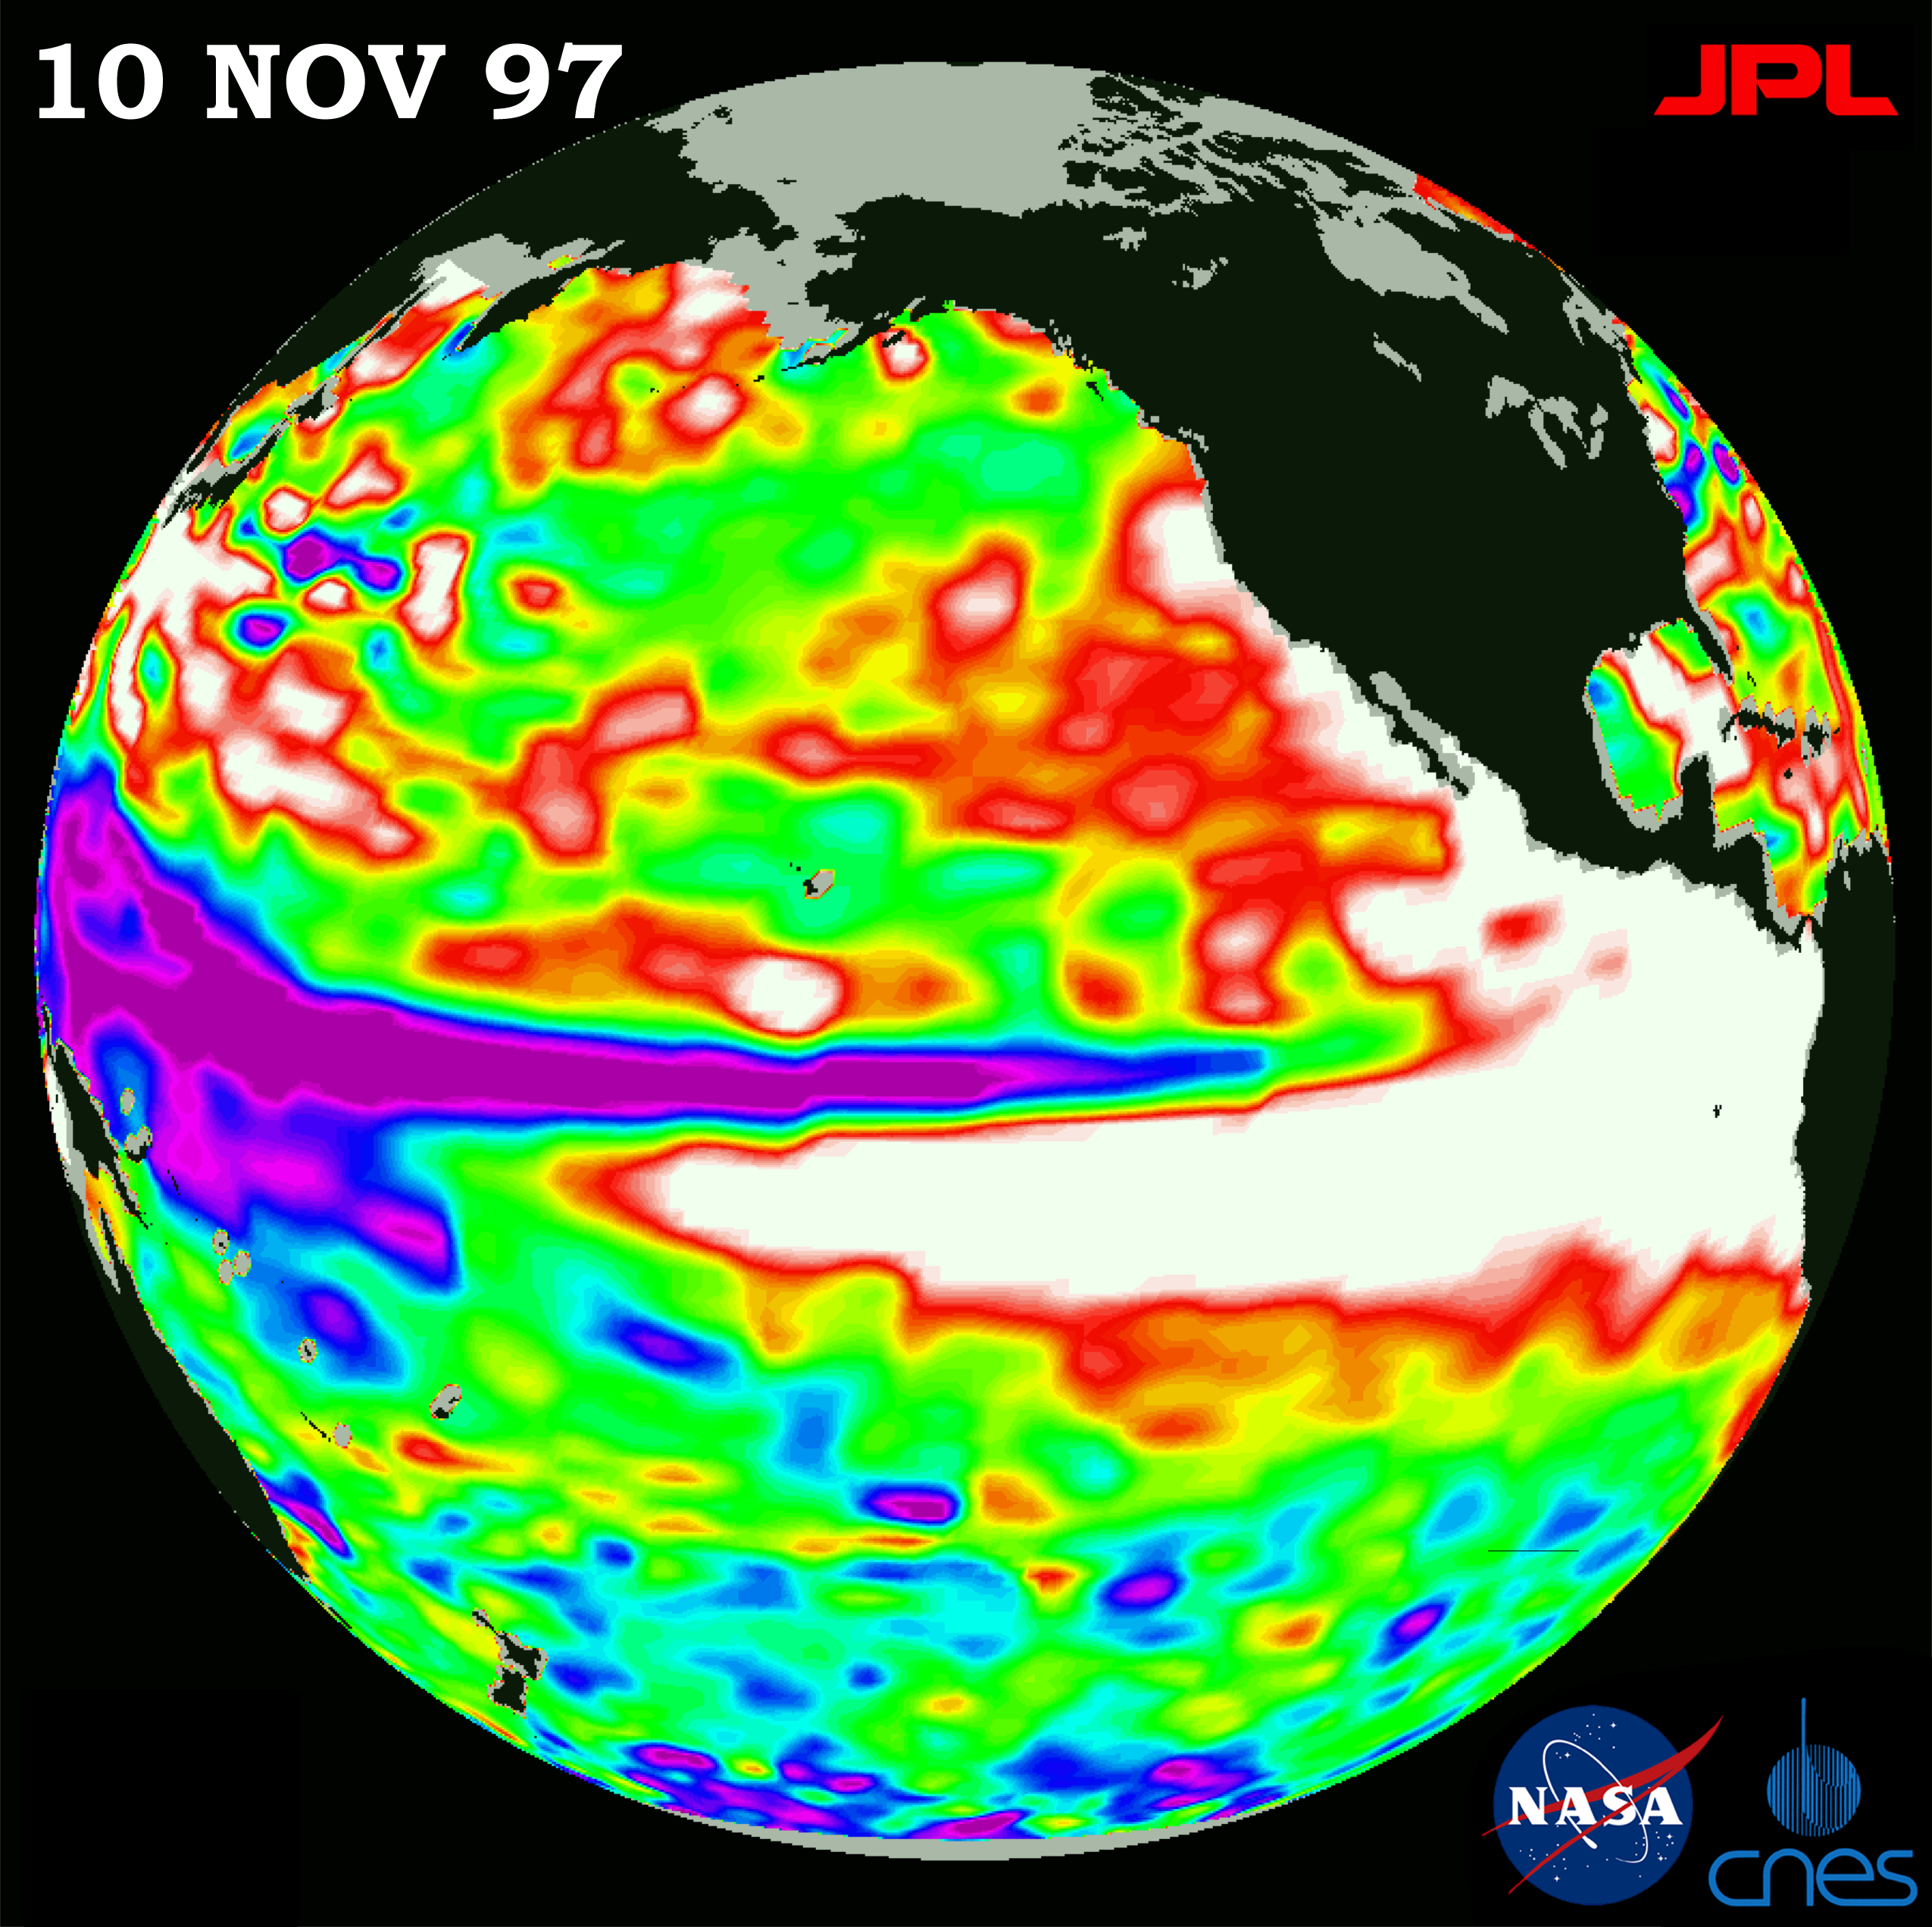

TOPEX/El Niño Watch – Warm Water Pool is Increasing, Nov. 10, 1997

This image of the Pacific Ocean was produced using sea surface height measurements taken by the U.S./French TOPEX/Poseidon satellite. The image shows sea surface height relative to normal ocean conditions on Nov. 10, 1997. The volume of extra warm surface water (shown in white) in the core of the El Niño continues to increase, especially in the area between 15 degrees south latitude and 15 degrees north latitude in the eastern Pacific Ocean. The area of low sea level (shown in purple) has decreased somewhat from late October. The white and red areas indicate unusual patterns of heat storage; in the white areas, the sea surface is between 14 centimeters and 32 cm (6 inches to 13 inches) above normal; in the red areas, it is about 10 centimeters (4 inches) above normal. The surface area covered by the warm water mass is about one-and-one-half times the size of the continental United States. The added amount of oceanic warm water near the Americas, with a temperature between 21 to 30 degrees Celsius (70 to 85 degrees Fahrenheit), is about 30 times the volume of water in all the U.S. Great Lakes combined. The green areas indicate normal conditions, while purple (the western Pacific) means at least 18 centimeters (7 inches) below normal sea level.

The El Niño phenomenon is thought to be triggered when the steady westward blowing trade winds weaken and even reverse direction. This change in the winds allows a large mass of warm water (the red and white areas) that is normally located near Australia to move eastward along the equator until it reaches the coast of South America. The displacement of so much warm water affects evaporation, where rain clouds form and, consequently, alters the typical atmospheric jet stream patterns around the world. Using these global data, limited regional measurements from buoys and ships, and a forecasting model of the ocean-atmospheric system, the National Centers for Environmental Prediction (NCEP) of the National Oceanic and Atmospheric Administration (NOAA) has issued an advisory indicating the presence of a strong El Niño condition throughout the winter.

Credit: NASA/JPL